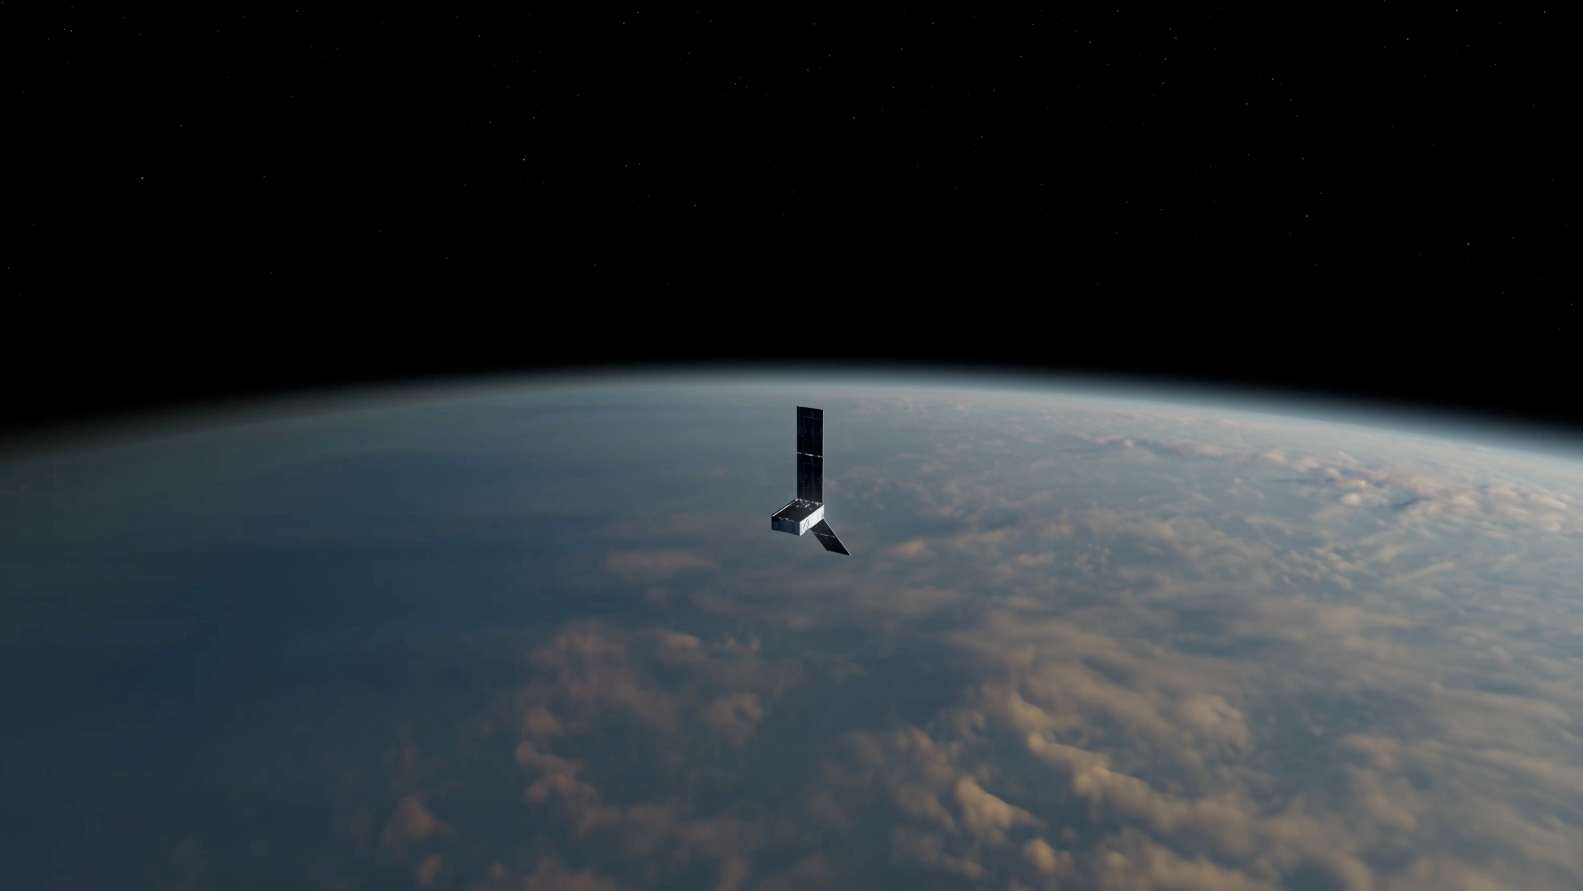

PREFIRE CubeSat in Earth Orbit (Artist’s Concept)

NASA’s Polar Radiant Energy in the Far-InfraRed Experiment (PREFIRE) mission will measure the amount of heat Earth emits into space from two of the coldest, most remote regions on the planet. Data from the mission will improve computer models researchers use to predict how Earth’s ice, seas, and weather will change in a warming world. This artist’s concept depicts one of two PREFIRE CubeSats in orbit around Earth.

Earth absorbs a lot of the Sun’s energy at the tropics, and weather and ocean currents transport that heat to the poles. Ice, snow, clouds, and other parts of the polar environment emit the heat into space, much of it in the form of far-infrared radiation. The difference between how much heat Earth absorbs at the tropics and then radiates out to space from the Arctic and Antarctic determines the planet’s temperature and drives a dynamic system of climate and weather.

But far-infrared emissions at the poles have never been systematically measured. This is where PREFIRE comes in. The mission will help researchers gain a clearer understanding of when and where Earth’s poles emit far-infrared radiation, as well as how atmospheric water vapor and clouds influence the amount that escapes to space.

PREFIRE is composed of two roughly shoebox-size CubeSats outfitted with specialized miniature heat sensors that will give researchers a more accurate picture of how much heat Earth emits into space.

The mission was jointly developed by NASA and the University of Wisconsin-Madison. A division of Caltech in Pasadena, California, NASA’s Jet Propulsion Laboratory manages the mission for the agency’s Science Mission Directorate and provided the spectrometers. Blue Canyon Technologies built the CubeSats, and the University of Wisconsin-Madison will process the data the instruments collect. The launch services provider is Rocket Lab USA Inc. of Long Beach, California.

Credit: NASA/JPL-Caltech